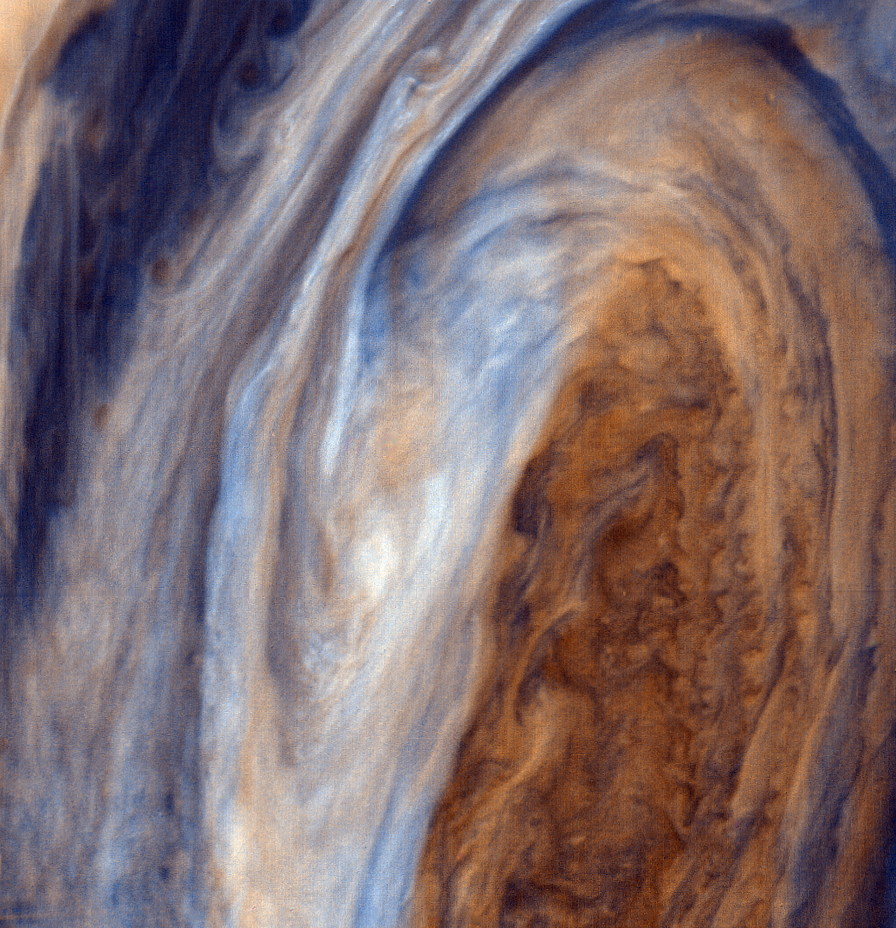

Exaggerated Color View of the Great Red Spot

This view of the Great Red Spot is seen in greatly exaggerated color. The colors do not represent the true hues seen in the Jovian atmosphere but have been produced by special computer processing to enhance subtle variations in both color and shading. JPL manages and controls the Voyager Project for NASA’s Office of Space Science.

Credit: NASA/JPL